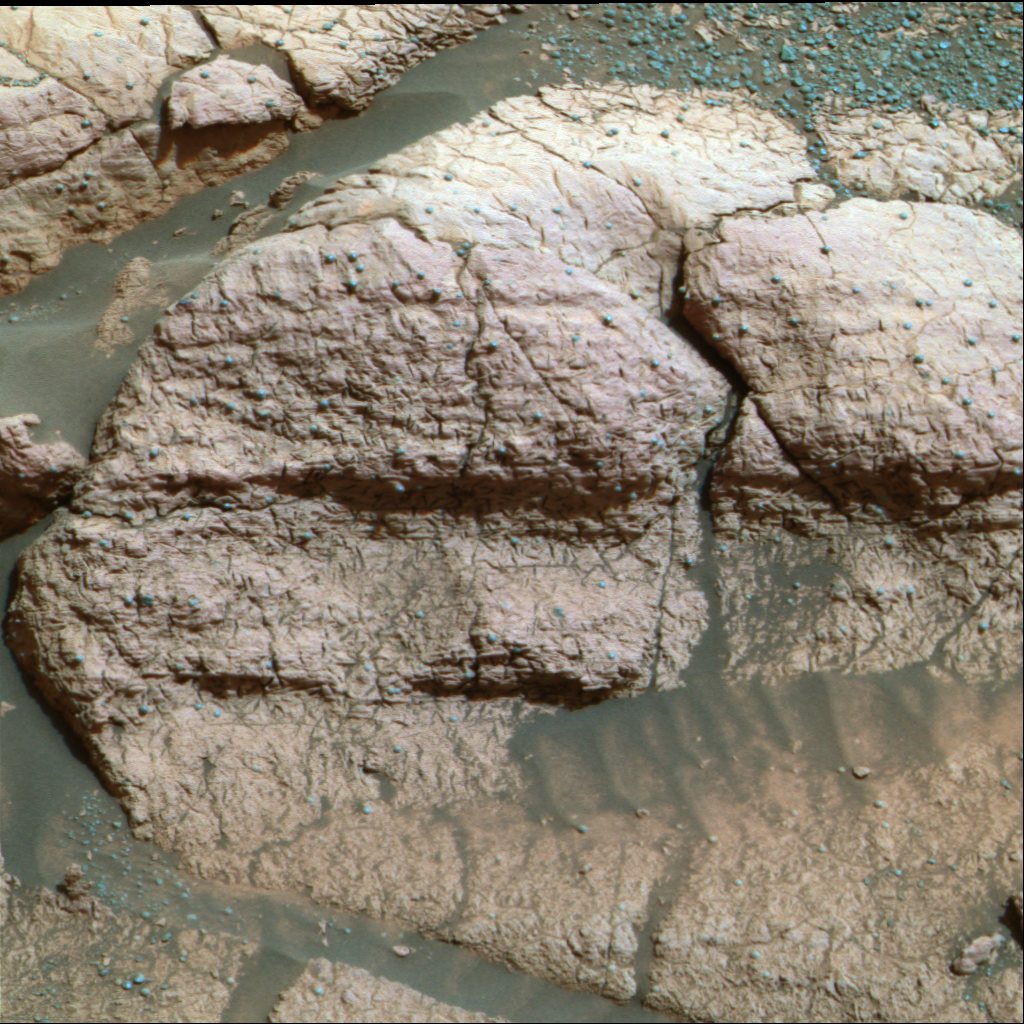

The Texture of El Capitan

This image, taken by the panoramic camera on the Mars Exploration Rover Opportunity, shows a close up of the rock dubbed “El Capitan,” located in the rock outcrop at Meridiani Planum, Mars. This image shows fine, parallel lamination in the upper area of the rock, which also contains scattered sphere-shaped objects ranging from 1 to 2 millimeters (.04 to .08 inches) in size. There are also more abundant, scattered vugs, or small cavities, that are shaped like discs. These are about 1 centimeter (0.4 inches) long.

Credit: NASA/JPL/Cornell